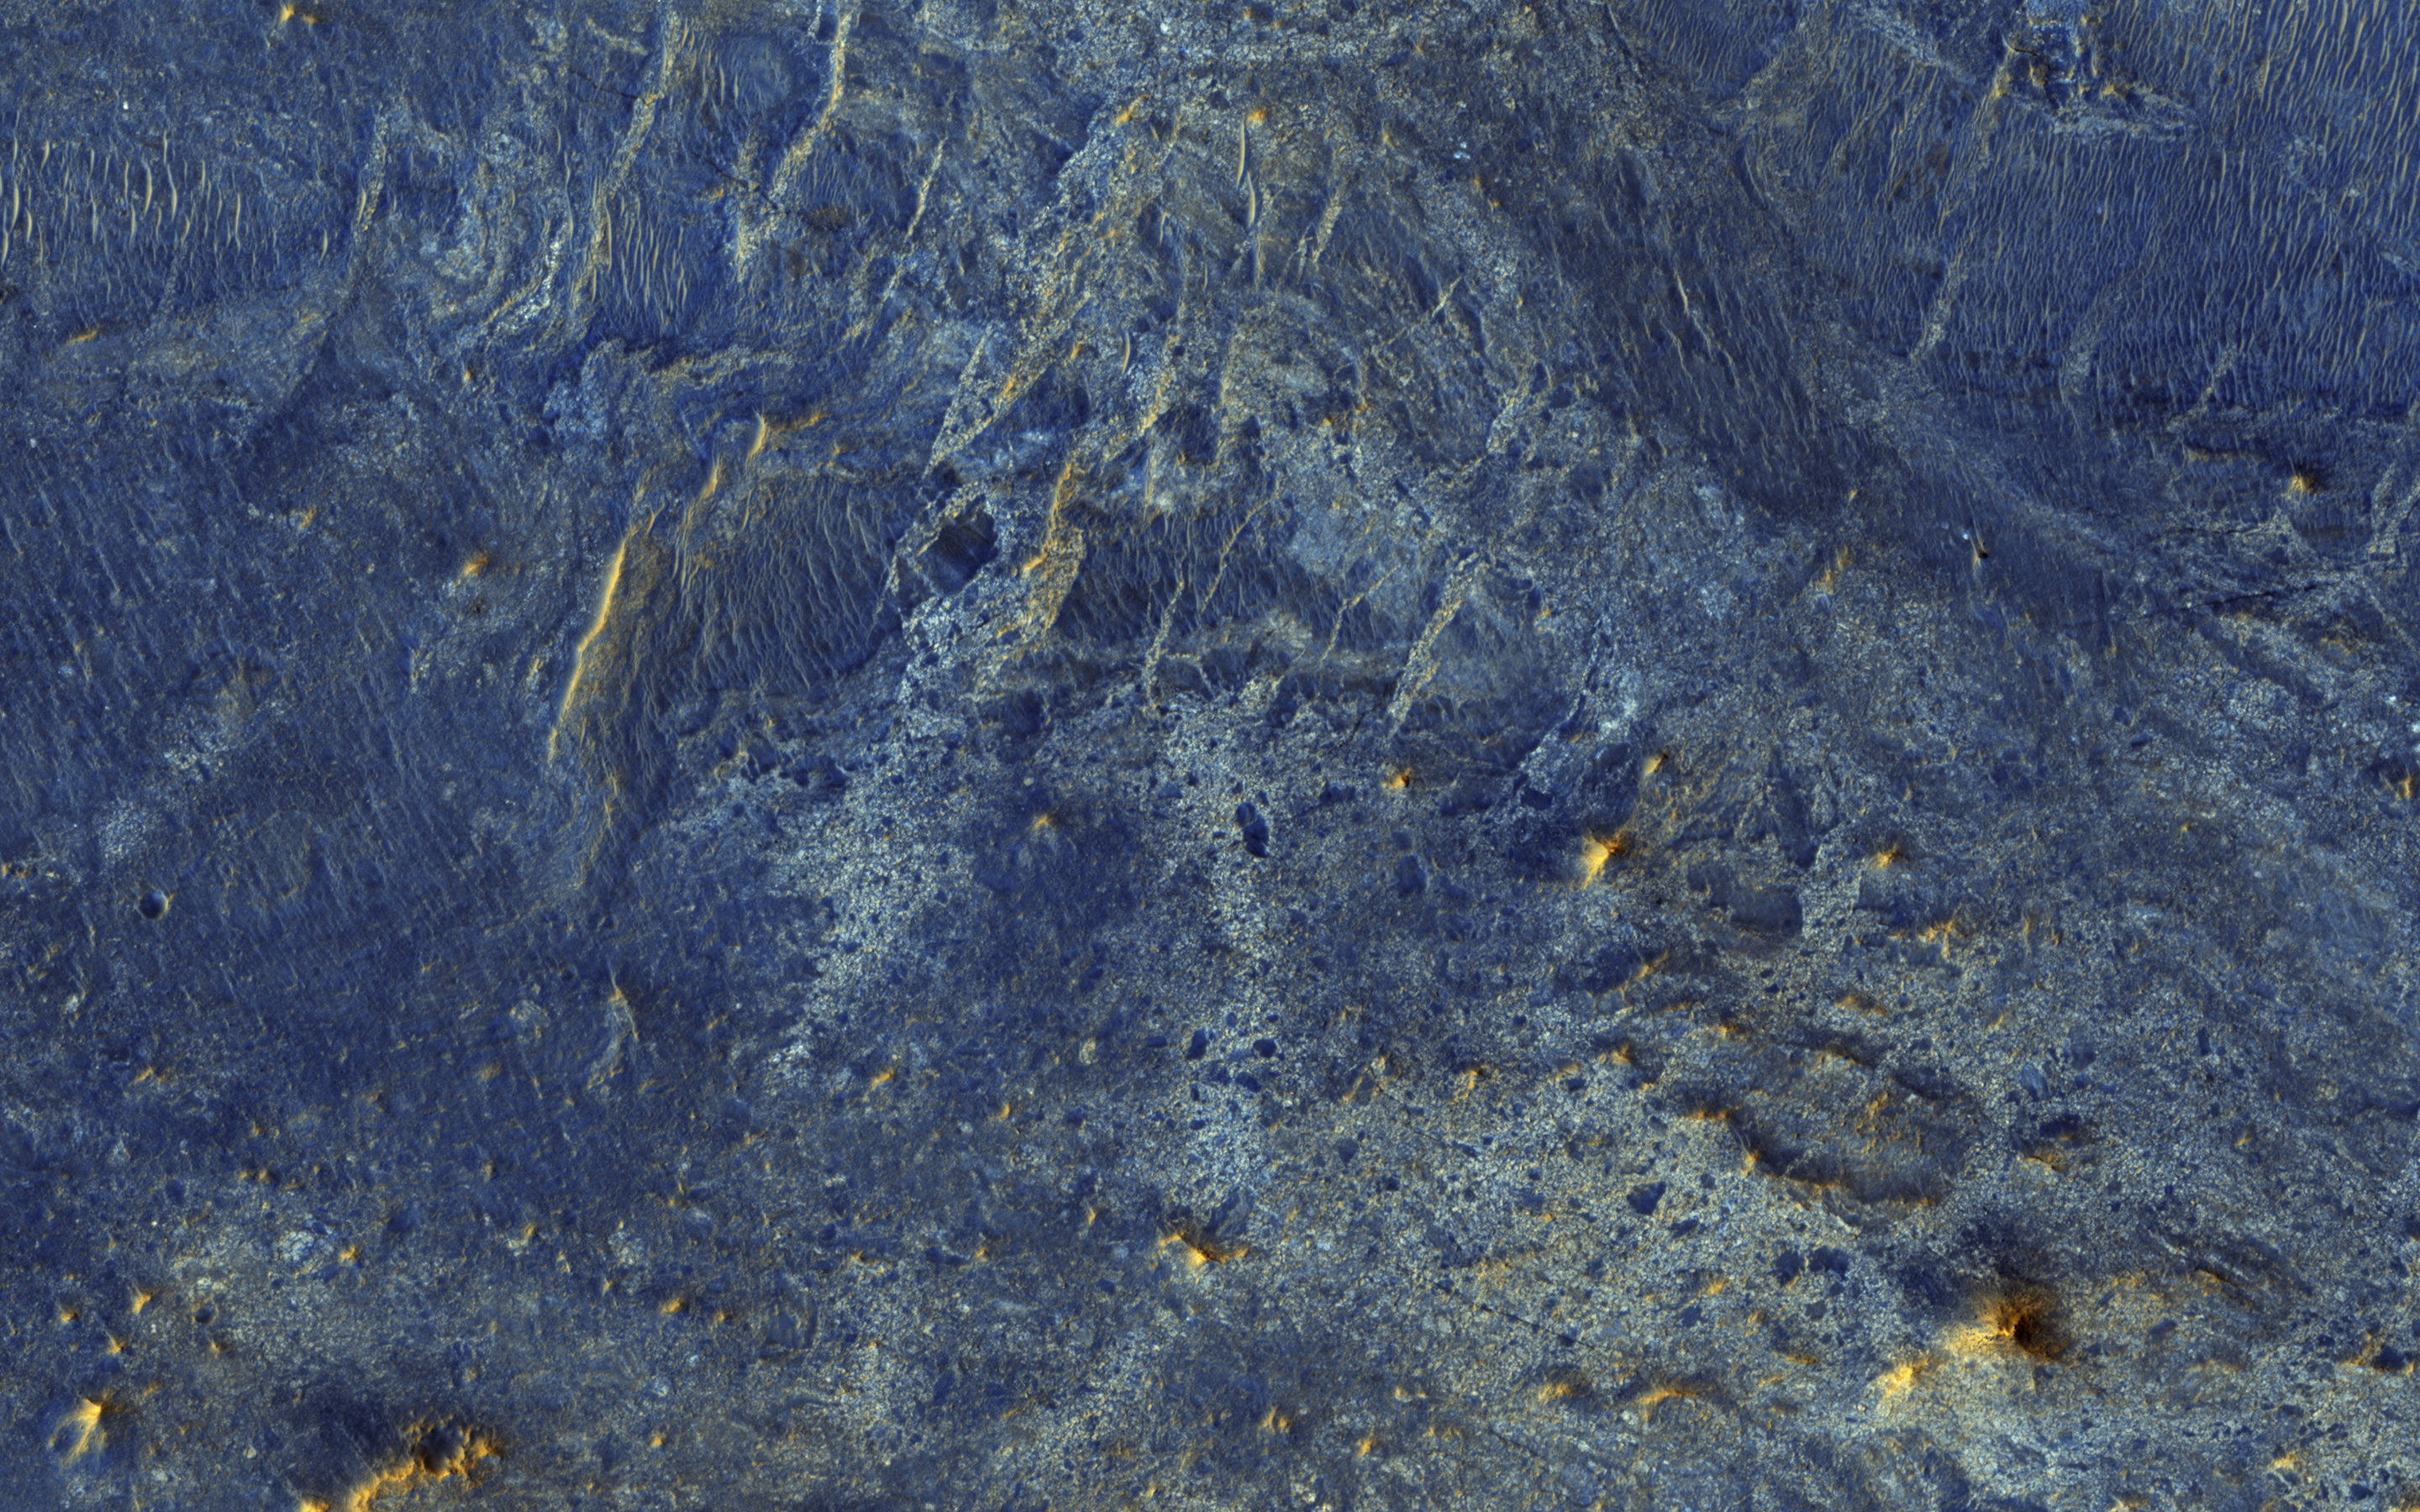

A Human Bird’s Eye View of Mars

There have been several proposals to send people to Mars but not land them on the surface. Instead, they would either fly by Mars once and return to Earth, or orbit Mars for a period of time. Would they at least get spectacular naked-eye views of the Martian surface?

Some parts of Mars would be interesting: for example the polar ice caps, and the bright (dust-covered) regions would be seen reasonably well, although the color is very uniform. The dark (low reflectance) regions of Mars are some of the most interesting and important regions studied by our orbiters and rovers, but they would appear very bland to humans outside of the planet’s atmosphere. This is because the thin atmosphere of Mars is quite bright and dusty, so when looking at dark surface areas, most of what you would see is scattered light from the atmospheric dust, and the surface would have a very low contrast. It would also appear reddish, even if the surface materials are not reddish, from the scattered light.

Here is an example from the Nili Patera region of Mars, a candidate future landing site. At the top is an approximation of the natural color as seen by people with normal color vision — almost no surface detail is visible. In the middle is the standard HiRISE IRB color product, consisting of the infrared, red, and blue-green images displayed as red, green, and blue, respectively, and with a min-max stretch applied to each color. In other words, the darkest pixel in the entire image is set to black, the brightest pixel is set to white, and all others are linearly interpolated. At bottom is an enhanced color product, in which each bandpass is given a linear stretch for the local subimage, sometimes saturating a small percentage of data to black or white to give the rest of the scene more contrast, followed by color saturation enhancement. Now we can see a diversity of colors that distinguish different surface units: dust, sand, and rocks with different minerals.

This is a stereo pair with PSP_007556_2010.

The University of Arizona, Tucson, operates HiRISE, which was built by Ball Aerospace & Technologies Corp., Boulder, Colo. NASA’s Jet Propulsion Laboratory, a division of the California Institute of Technology in Pasadena, manages the Mars Reconnaissance Orbiter Project for NASA’s Science Mission Directorate, Washington.

Credit: NASA/JPL-Caltech/Univ. of Arizona